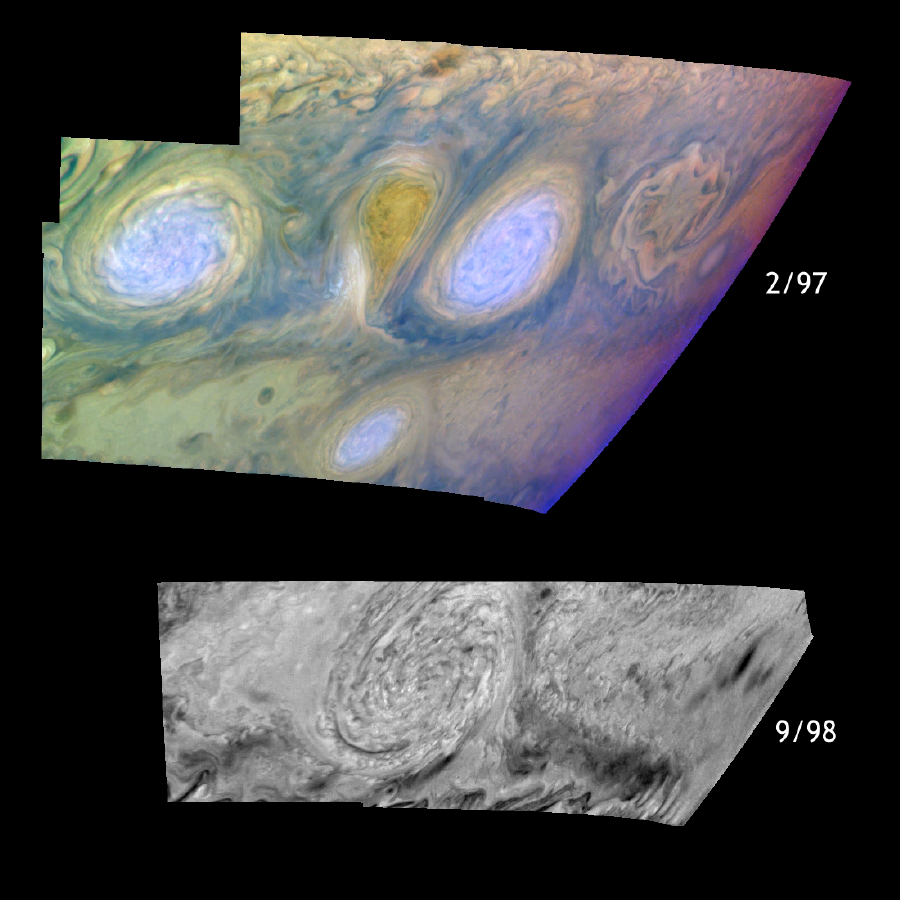

Historic Merger of Storms on Jupiter

Jupiter’s white oval storms before (top) and after (bottom) their historic merger in February 1998. The three classic white ovals which formed in the 1930’s have occupied the band from 31 to 35 degrees south planetocentric latitude ever since. The top panel shows two of the ovals with a pear-shaped region between them. Winds around the white ovals are counterclockwise (anticyclonic), indicating they are high-pressure systems. Winds around the pear-shaped region are clockwise (cyclonic), indicating that it is a low-pressure region. The two white ovals were named BC (right) and DE (left) shortly after they formed. The lower panel shows the merged oval, named BE. The pear-shaped cyclonic region is absent. The merger took place in February 1998 when Jupiter was behind the Sun and could not be seen from Earth.

The top and bottom panels show the features in the same viewing geometry. One might expect the area of the merged feature to equal the sum of the areas of the original features, but the oval might have lost some material during the merger or it might have stretched out in the vertical direction. Vertical stretching causes the ovals to spin faster, similar to what happens when figure skaters spin and pull their arms closer to their bodies. The images allow determination of both the areas of the storms and the related winds; this will help distinguish among the mechanisms involved.

The top mosaic combines images obtained using the Galileo imaging camera’s three near-infrared filters (756, 727, and 889 nanometers displayed in red, green, and blue respectively) to show variations in cloud height and thickness. Light blue clouds are high and thin, reddish clouds are deep, and white clouds are high and thick. The clouds and haze over the white ovals are high, extending into Jupiter’s stratosphere. There is a lack of high haze over the cyclonic pear-shaped feature between the ovals. Dark purple most likely represents a high haze overlying a clear deep atmosphere. Galileo is the first spacecraft to distinguish cloud layers on Jupiter. The bottom mosaic uses images obtained with the camera’s 756 nanometer filter only.

North is at the top of these mosaics. The smallest resolved features are tens of kilometers in size. The top images were taken on February 19, 1997, while the bottom images were taken on September 25, 1998, all at ranges of about 1 million kilometers (620,000 miles) by the Solid State Imaging (CCD) system on NASA’s Galileo spacecraft.

The Jet Propulsion Laboratory, Pasadena, CA manages the Galileo mission for NASA’s Office of Space Science, Washington, DC.

This image and other images and data received from Galileo are posted on the World Wide Web, on the Galileo mission home page at URLhttp://solarsystem.nasa.gov/galileo/.

Credit: NASA/JPL-Caltech